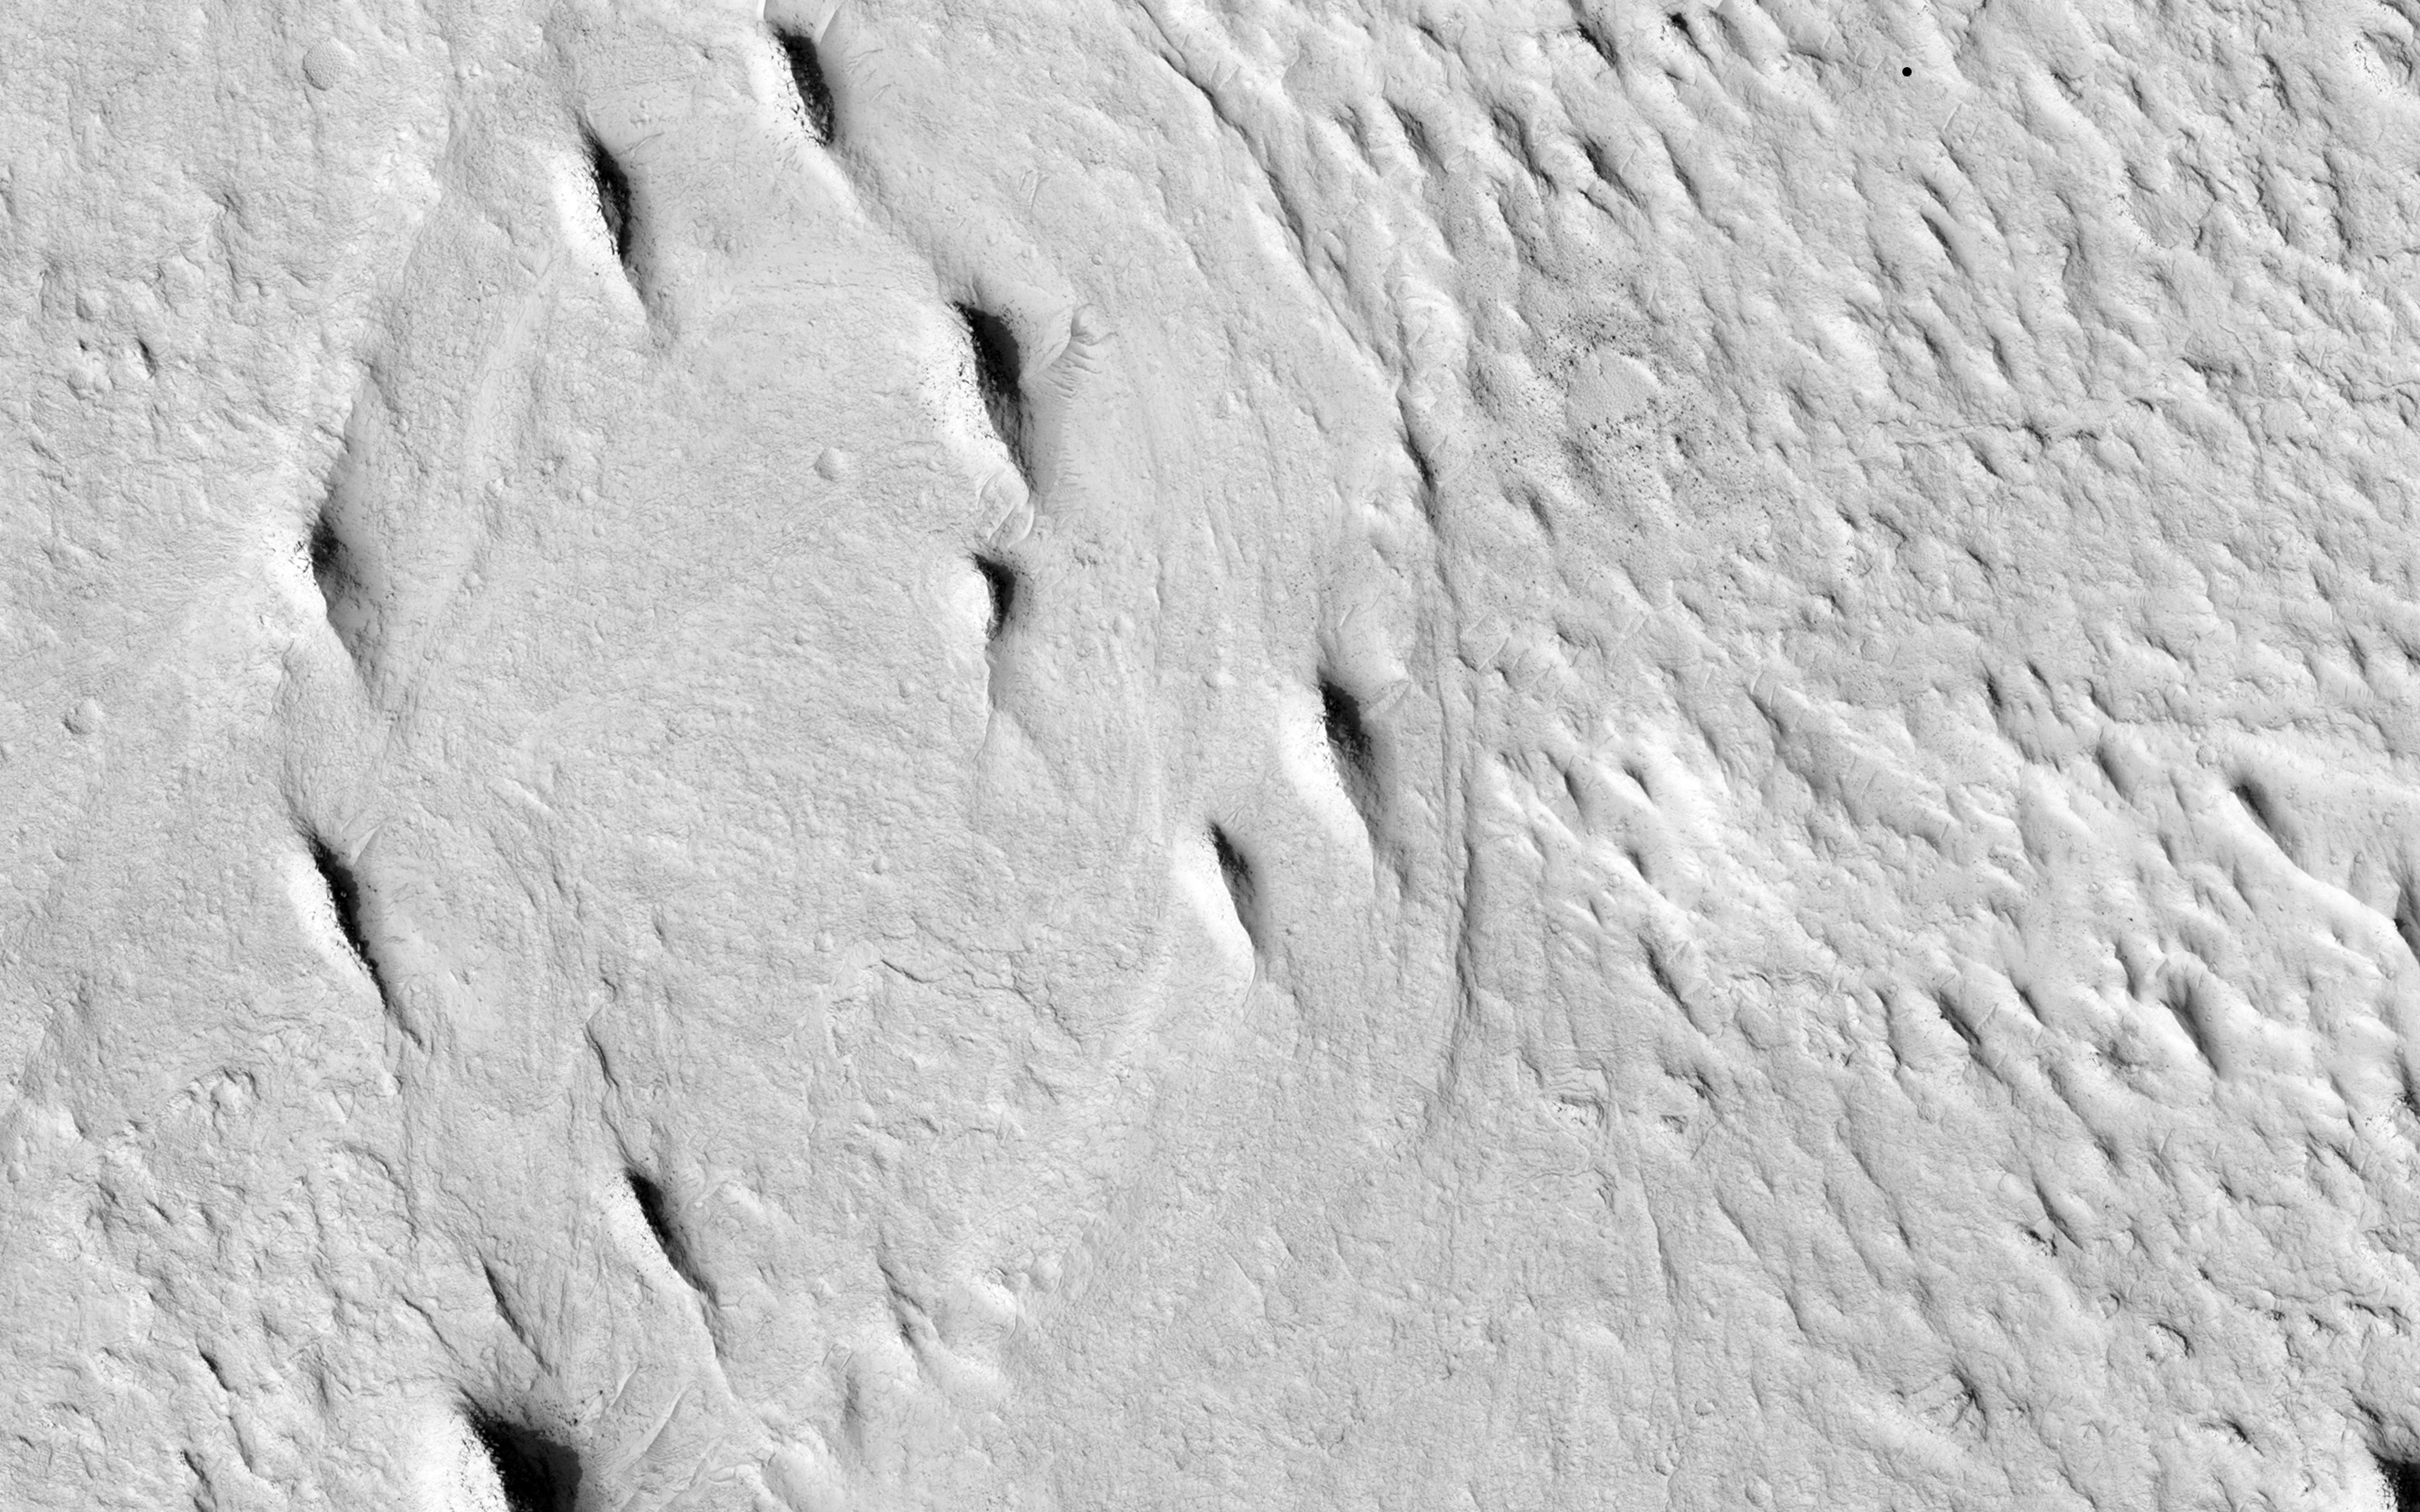

Inverted Meandering Rivers at a Possible Future Mars Landing Site

This image contains interesting examples of crosscutting, sinuous and straight ridges. The ridge in the lower left of the image (orange) has gradual bends and well-defined positive relief, while the ridge in the upper right (blue) exhibits a degree of high sinuosity. Both ridges may be ancient river deposits.

In the southern part of the image, there are also possible cut bank and point bar deposition scars (green), but these do not possess visible positive relief. Although lacking relief, the sinuosity of these scars implies an ancient, mature, and low-gradient meandering river. The upper right ridge exhibits a sinuous geometry with positive relief reminiscent of a mature meandering river. Cementation of by underground fluids may have given the river deposits a higher resistance to erosion compared to the surrounding flood plain. Subsequent weathering removed the deposits in the flood plain, leaving behind the river channel positive relief.

Offsets of the lower left ridge along possible fault scarps (red) suggest that the area was cut by faults either during or after deposition of the river deposits. There also appears to be a less pronounced fault at the terminus of the upper right ridge.

The University of Arizona, Tucson, operates HiRISE, which was built by Ball Aerospace & Technologies Corp., Boulder, Colo. NASA’s Jet Propulsion Laboratory, a division of the California Institute of Technology in Pasadena, manages the Mars Reconnaissance Orbiter Project for NASA’s Science Mission Directorate, Washington.

Credit: NASA/JPL-Caltech/Univ. of Arizona